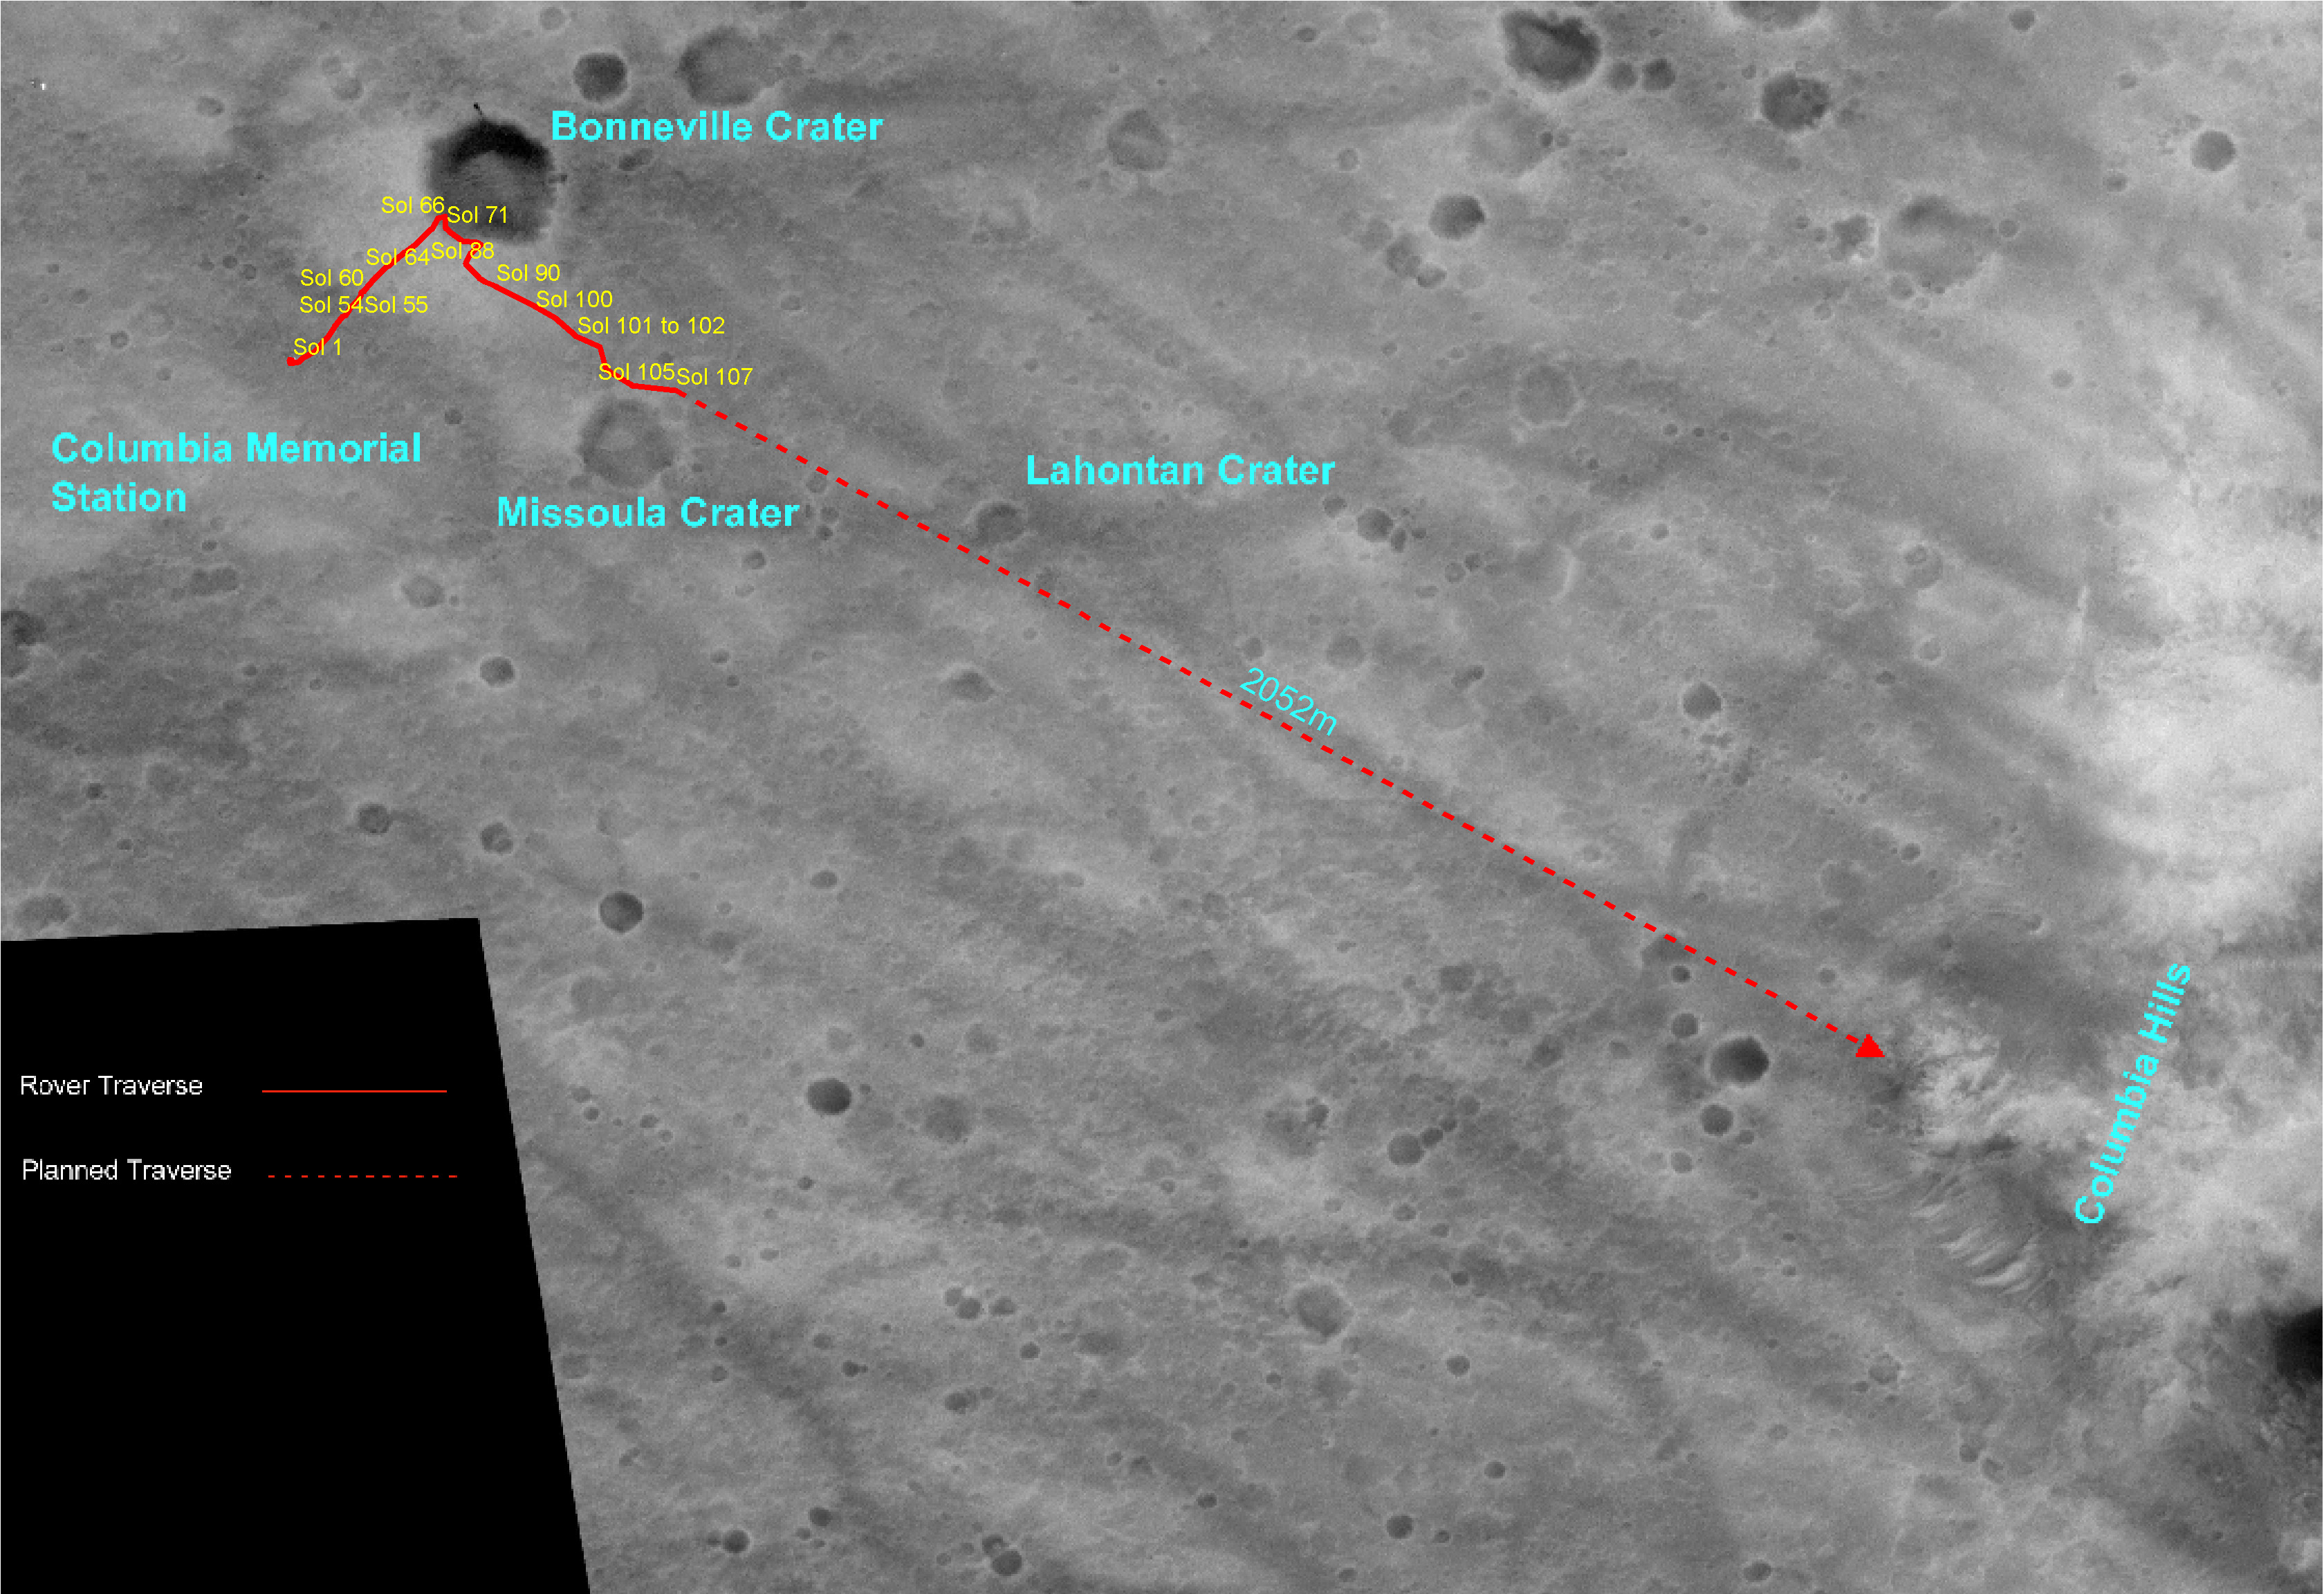

Spirit’s Travels

This overview map made from Mars Orbiter camera images illustrates the path that the Mars Exploration Rover Spirit has taken from its first sol on the red planet through its 107th sol. As of sol 112 (April 26, 2004), Spirit has passed “Missoula” crater and sits approximately 1,900 meters (1.18 miles) away from its destination at the western base of the “Columbia Hills.” While most of Spirit’s journey has been over the very angular rocks that make up the ejecta fields surrounding “Bonneville” crater, the rover’s next 50 or so sols will be spent traversing over martian plains that are dominated by rounder, vesicle-filled rocks.

Credit: NASA/JPL/Cornell/OSU/MSSS